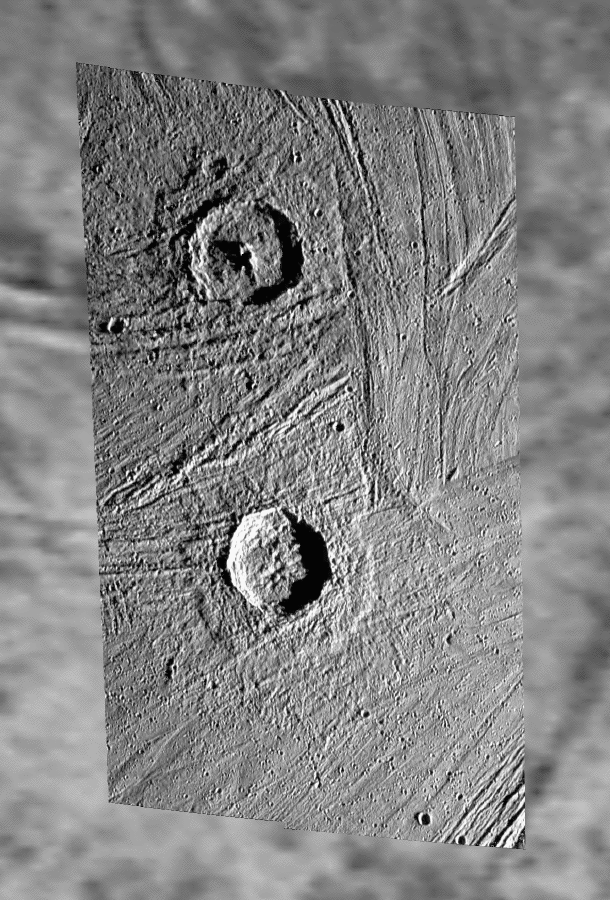

Pedestal Craters Gula and Achelous on Ganymede

This image shows a Galileo high-resolution mosaic of craters Gula (top), about 40 km (25 miles) in diameter, and Achelous (bottom), about 35 km (21.8 miles) in diameter, projected on a lower-resolution background of image data that were obtained in the late 70s by the NASA Voyager spacecraft.

The two Galileo frames used for the mosaic of Gula and Achelous were taken under low sun elevation in April 1997 during Galileo’s 7th orbit around Jupiter with the Solid State Imaging (SSI) camera system onboard this NASA spacecraft that has been orbiting Jupiter since December 1995. The images were taken from a distance of about 17,500 km from Ganymede. The pixel resolution is about 180 m/pixel – the smallest features that are still discernible are about 360 m across. The sun illuminates the scene from the right. North is pointing towards the top of the Galileo mosaic. Both craters are situated between 60 and 65 degrees northern latitude at about 12.5 degrees western longitude.

A characteristic feature of both craters, almost identical in size, is the “pedestal” – an outward-facing, relatively gently sloped scarp that terminates the continuous ejecta blanket. Similar features may be seen in ejecta blankets of Martian craters, suggesting impacts into a volatile (ice)-rich target material. Furthermore, both craters appear crisp and feature terraces. Gula has a prominent central peak; Achelous instead may show the remnant of a collapsed central peak or a central pit that is not fully formed. On lower-resolution images taken under higher sun illumination angle, both craters are shown to have extended bright rays, especially Achelous, which demonstrates that these two craters are younger than the respective surrounding landscape.

The Jet Propulsion Laboratory, Pasadena, CA manages the Galileo mission for NASA’s Office of Space Science, Washington, DC.

Credit: NASA/JPL/DLR